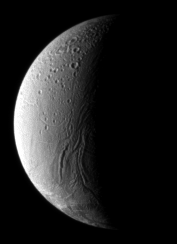

The Arabian Connection

In the boundary between light and shadow on Enceladus, run the Anbar Fossae— a series of narrow, shallow depressions.

Like other features on this geologically active moon, the fossae are named after a location in The Arabian Nights. In this case, they are named after Anbar, Iraq.

Another Iraqi namesake, the Baghdad Sulcus, is one of several warm `tiger stripe’ fractures at the moon’s south pole from which emanate heat and icy particles (see PIA11114).

North is up in this image, and Julnar is the largest crater visible in the northern hemisphere. One of the women in The Arabian Nights lends her name to this crater which is about 20 kilometers (12 miles) wide.

Fewer craters mark the southern hemisphere because they have been erased by later tectonic forces.

The image was taken in visible light with the Cassini spacecraft narrow-angle camera on Dec. 17, 2008.The view was obtained at a distance of approximately 385,000 kilometers (239,000 miles) from Enceladus and at a Sun-Enceladus-spacecraft, or phase, angle of 104 degrees. Image scale is 2.5 kilometers (1.6 miles) per pixel.

The Cassini-Huygens mission is a cooperative project of NASA, the European Space Agency and the Italian Space Agency. The Jet Propulsion Laboratory, a division of the California Institute of Technology in Pasadena, manages the mission for NASA’s Science Mission Directorate, Washington, D.C. The Cassini orbiter and its two onboard cameras were designed, developed and assembled at JPL. The imaging operations center is based at the Space Science Institute in Boulder, Colo.

Credit: NASA/JPL/Space Science Institute